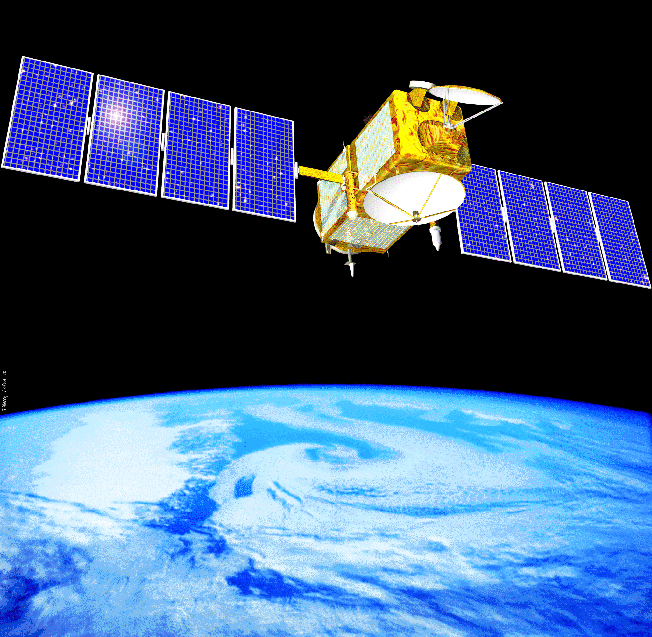

Artist’s Concept of Jason 1

Artist’s concept of NASA’s Jason 1 spacecraft from December, 2002.

Credit: NASA/JPL